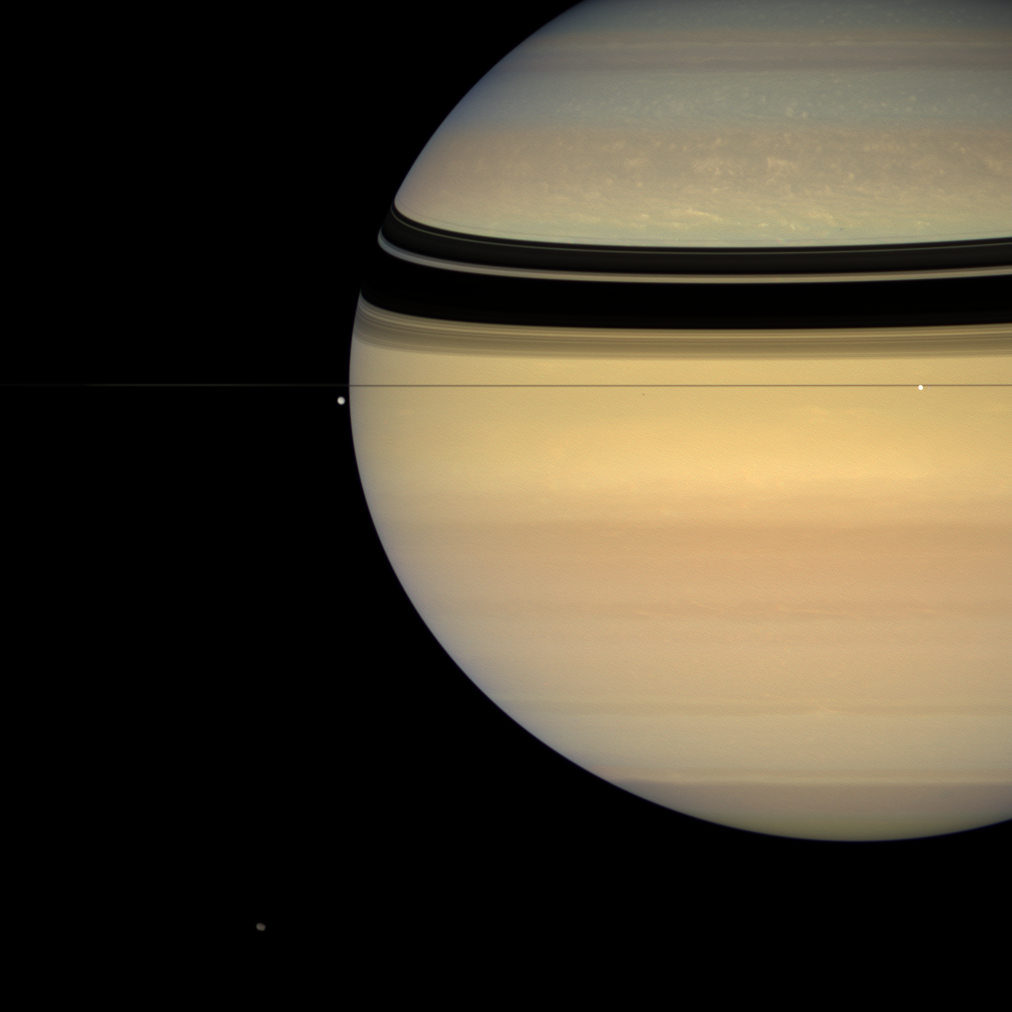

Moon Patrol

This colorful view, taken from edge-on with the ringplane, contains four of Saturn’s attendant moons. Tethys (1,071 kilometers, 665 miles across) is seen against the black sky to the left of the gas giant’s limb. Brilliant Enceladus (505 kilometers, 314 miles across) sits against the planet near right. Irregular Hyperion (280 kilometers, 174 miles across) is at the bottom of the image, near left. Much smaller Epimetheus (116 kilometers, 72 miles across) is a speck below the rings directly between Tethys and Enceladus. Epimetheus casts an equally tiny shadow onto the blue northern hemisphere, just above the thin shadow of the F ring.

Images taken using red, green and blue spectral filters were combined to create this natural color view. The images were acquired with the Cassini spacecraft wide-angle camera on July 24, 2007 at a distance of approximately 2 million kilometers (1.2 million miles) from Saturn. Image scale is 116 kilometers (72 miles) per pixel on Saturn.

The Cassini-Huygens mission is a cooperative project of NASA, the European Space Agency and the Italian Space Agency. The Jet Propulsion Laboratory, a division of the California Institute of Technology in Pasadena, manages the mission for NASA’s Science Mission Directorate, Washington, D.C. The Cassini orbiter and its two onboard cameras were designed, developed and assembled at JPL. The imaging operations center is based at the Space Science Institute in Boulder, Colo.

Credit: NASA/JPL/Space Science Institute